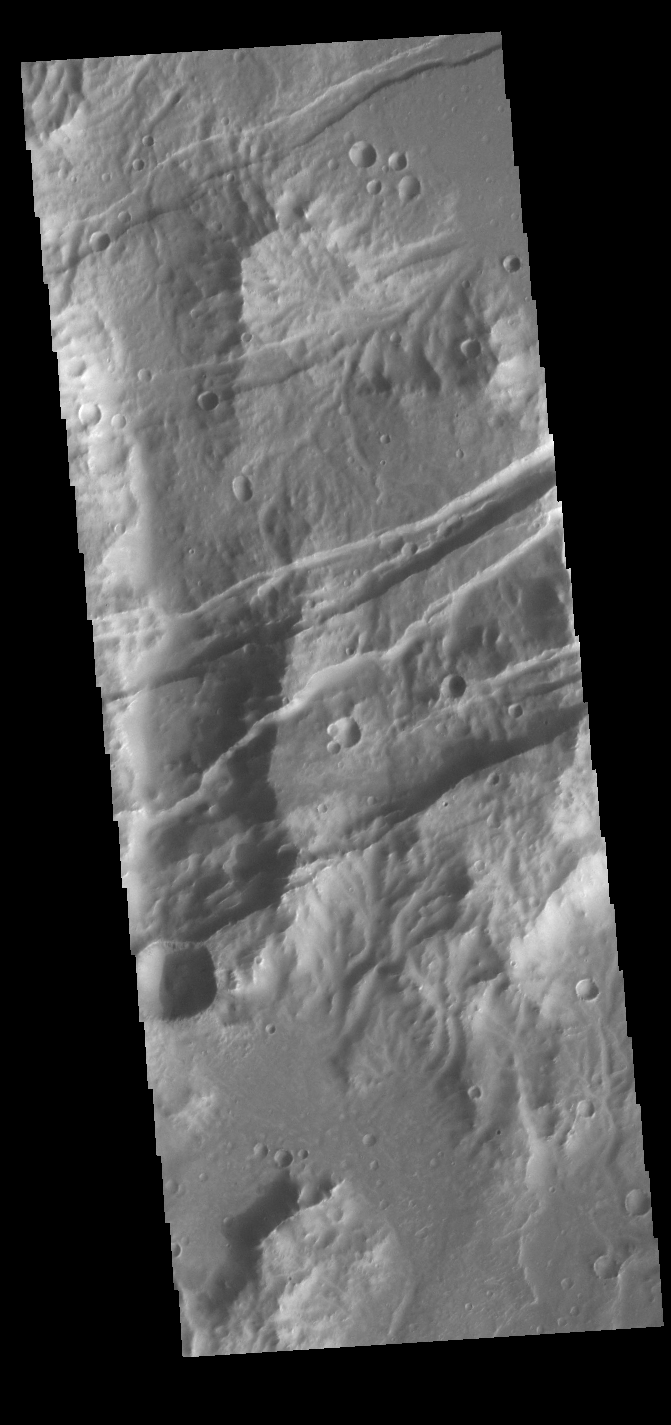

Sirenum Fossae

The linear features in this VIS image are tectonic graben. These graben are called Sirenum Fossae. Graben are formed by extension of the crust and faulting. When large amounts of pressure or tension are applied to rocks on timescales that are fast enough that the rock cannot respond by deforming, the rock breaks along faults. In the case of a graben, two parallel faults are formed by extension of the crust and the rock in between the faults drops downward into the space created by the extension. Several graben are visible in this THEMIS VIS image, trending from east to west. Because the faults defining the graben are formed parallel to the direction of the applied stress, we know that extensional forces were pulling the crust apart in the north/south direction. The majority of the stresses that created Sirenum Fossae are aligned in the in a north-northwest to south-southeast direction. The Sirenum Fossae graben are 2735km (1700 miles) long.

Credit: NASA/JPL-Caltech/ASU